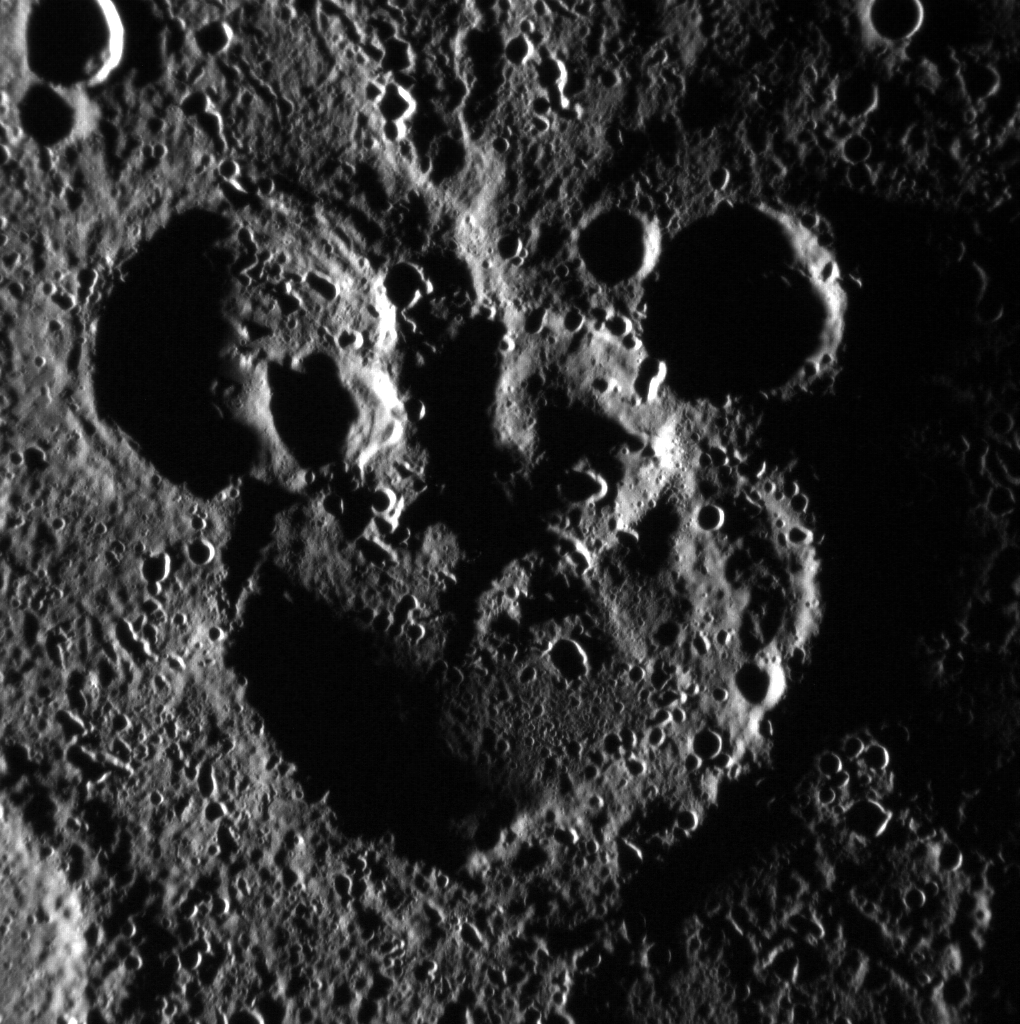

Mickey Mouse Spotted on Mercury!

NASA image acquired: June 03, 2012 This scene is to the northwest of the recently named crater Magritte, in Mercury's south. The image is not map projected; the larger crater actually sits to the north of the two smaller ones. The shadowing helps define the striking "Mickey Mouse" resemblance, created by the accumulation of craters over Mercury's long geologic history. This image was acquired as part of MDIS's high-incidence-angle base map. The high-incidence-angle base map is a major mapping activity in MESSENGER's extended mission and complements the surface morphology base map of MESSENGER's primary mission that was acquired under generally more moderate incidence angles. High incidence angles, achieved when the Sun is near the horizon, result in long shadows that accentuate the small-scale topography of geologic features. The high-incidence-angle base map is being acquired with an average resolution of 200 meters/pixel. The MESSENGER spacecraft is the first ever to orbit the planet Mercury, and the spacecraft's seven scientific instruments and radio science investigation are unraveling the history and evolution of the Solar System's innermost planet. Visit the Why Mercury? section of this website to learn more about the key science questions that the MESSENGER mission is addressing. During the one-year primary mission, MESSENGER acquired 88,746 images and extensive other data sets. MESSENGER is now in a yearlong extended mission, during which plans call for the acquisition of more than 80,000 additional images to support MESSENGER's science goals.

Credit: NASA/Johns Hopkins University Applied Physics Laboratory/Carnegie Institution of Washington